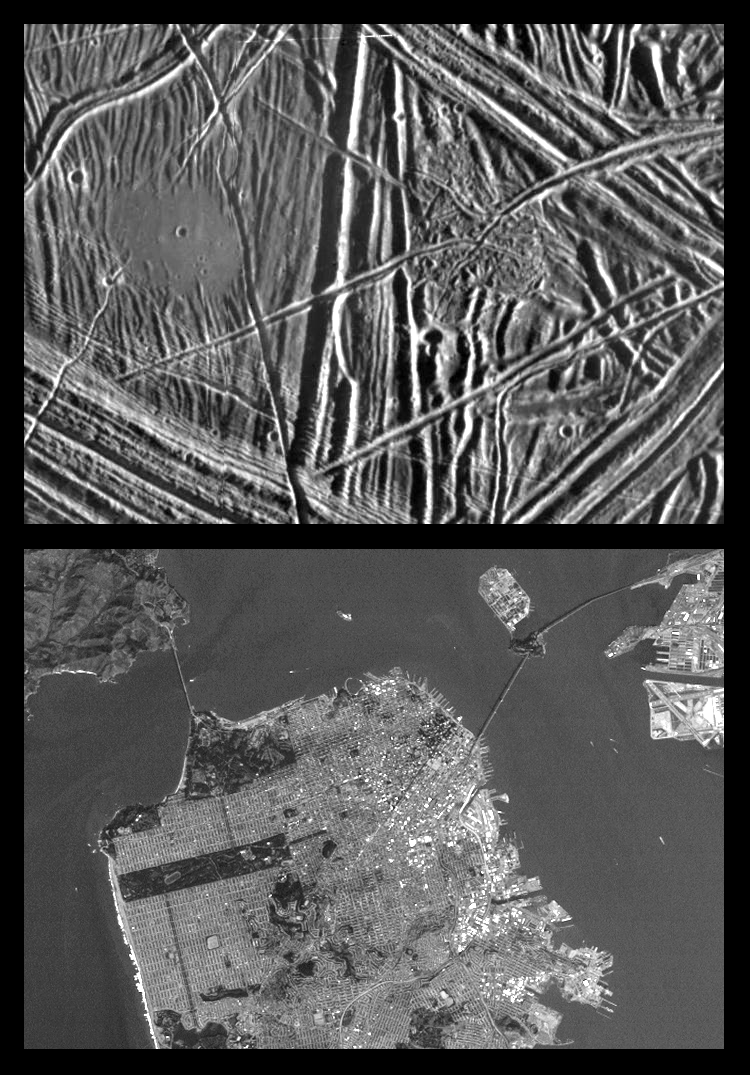

Close-up of Europa’s Surface and similar scales on Earth

This is the fifth in a series of products at increasing resolutions that compare images of various areas on Jupiter’s moon Europa (top frame) to the same location on Earth, the San Francisco Bay area of California (bottom frame). Both images show areas of equal size, 13 by 18 kilometers (8 by 11 miles), and resolution, 26 meters (28 yards). North is to the top of the picture.

In this close-up view of Europa’s icy surface, a flat smooth area about 3.2 kilometers (2 miles) across is seen in the left part of the picture. This area resulted from flooding by a fluid which erupted onto the surface and buried sets of ridges and grooves. The smooth area contrasts with a distinctly rugged patch of terrain farther east, to the right of the prominent ridge system running down the middle of the picture. Eruptions of material onto the surface, crustal disruption, and the formation of complex networks of folded and faulted ridges show that significant energy was available in the interior of Europa. The Sun illuminates the scene from the east (right).

The San Francisco Bay area image helps to give a sense of scale to the predominant features in the Europa image above. Both the “flat smooth area” and the contrasting “rugged patch” are sufficiently large to cover all of downtown San Francisco. The Golden Gate Bridge, if on Europa’s surface, would be long enough to span each of those features as well.

The Europa image was obtained from a range of 2500 kilometers (1600 miles) by the Solid State Imaging (CCD) system aboard NASA’s Galileo spacecraft on December 19th, 1996 (Universal Time). The San Francisco Bay area image, from the LandSat Thematic Mapper, has been reprocessed to match Galileo’s resolution so as to offer a sense of the size of the features visible on Europa’s surface.

The Jet Propulsion Laboratory, Pasadena, CA manages the mission for NASA’s Office of Space Science, Washington, DC.

Credit: NASA/JPL